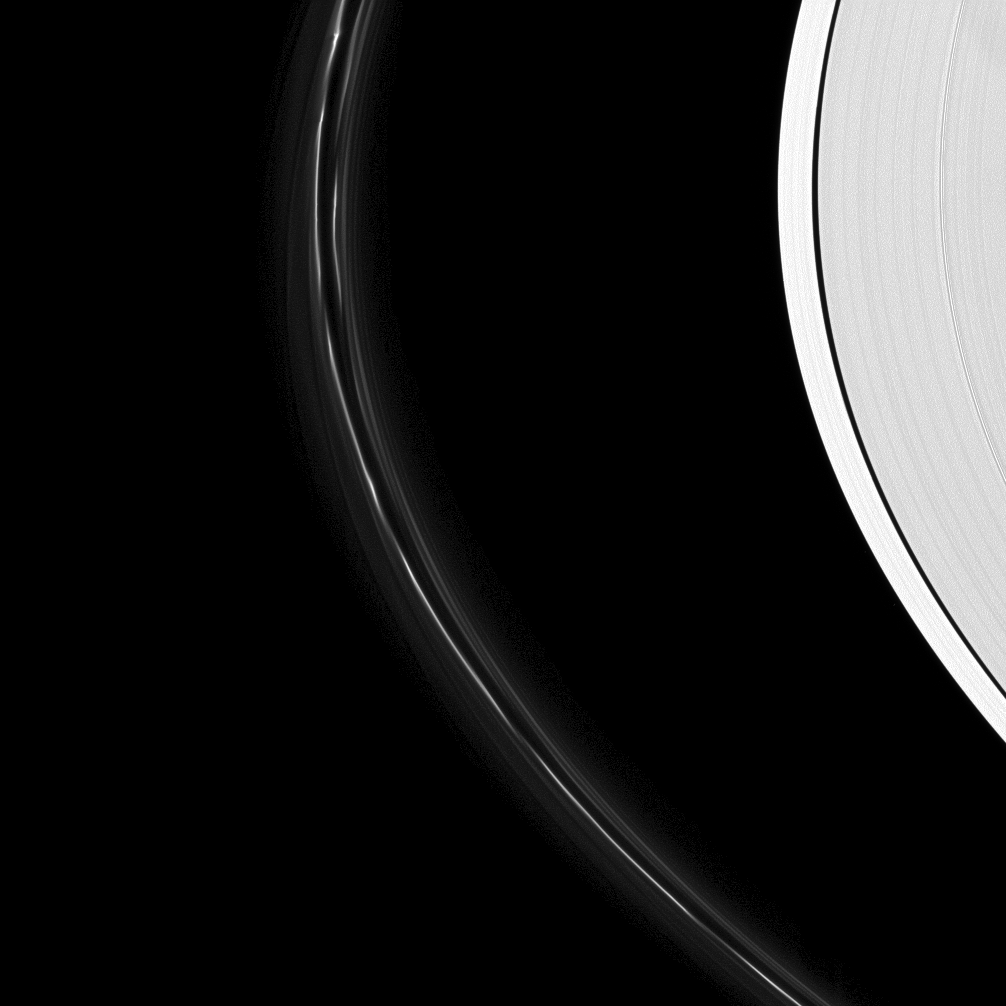

Tortured Ring

The fragile F ring bears the signs of a moon’s bruising passage.

The A ring and its Keeler Gap sit idly by on the right of this image, but on the left dark lines cut across the F ring and mark where the moon Prometheus has gored the ring and gravitationally drawn streamer-channels of material from the ring (see PIA10509). To the left and right of the bright core, the F ring also displays the ghostly stands of its spiral arm (see PIA07717) which winds around the planet like a compressed spring.

This view looks toward the sunlit side of the rings from about 11 degrees below the ringplane. The image was taken in green light with the Cassini spacecraft narrow-angle camera on March 2, 2009. The view was acquired at a distance of approximately 1.2 million kilometers (746,000 miles) from Saturn and at a Sun-Saturn-spacecraft, or phase, angle of 33 degrees. Image scale is 7 kilometers (4 miles) per pixel.

The Cassini-Huygens mission is a cooperative project of NASA, the European Space Agency and the Italian Space Agency. The Jet Propulsion Laboratory, a division of the California Institute of Technology in Pasadena, manages the mission for NASA’s Science Mission Directorate, Washington, D.C. The Cassini orbiter and its two onboard cameras were designed, developed and assembled at JPL. The imaging operations center is based at the Space Science Institute in Boulder, Colo.

Credit: NASA/JPL/Space Science Institute